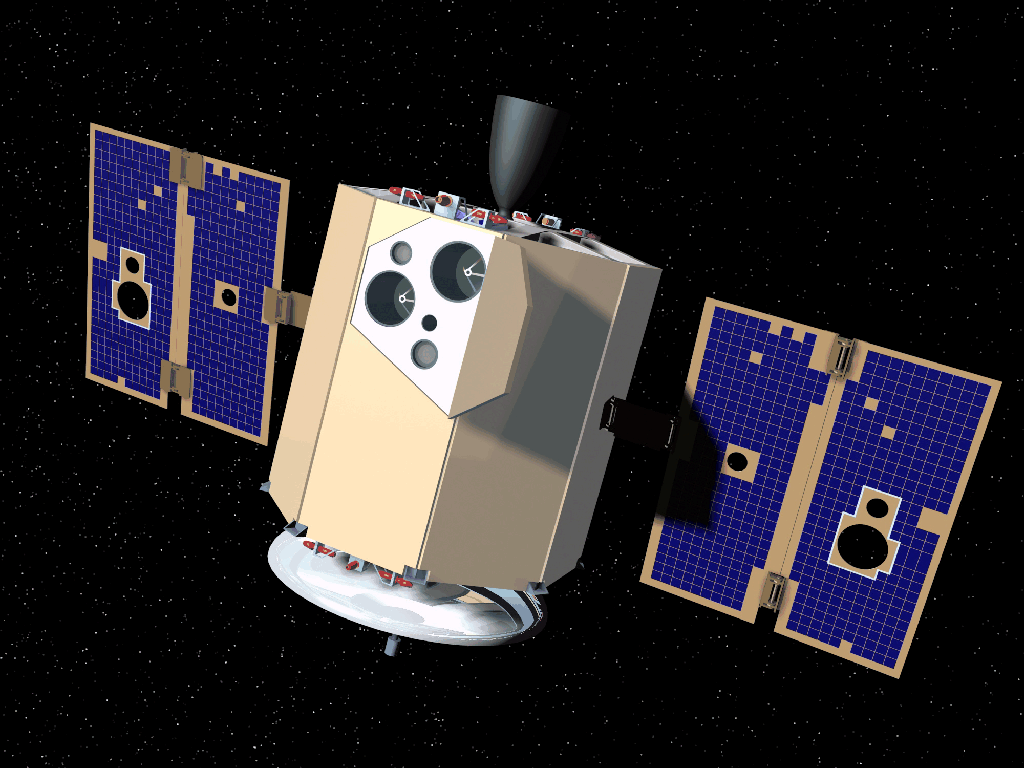

Clementine Fully Deployed (Artist’s Concept)

Artist’s conception of the Clementine spacecraft, a joint mission of the U.S. Strategic Defense Initiative Organization and NASA.

Credit: NASA/GSFC